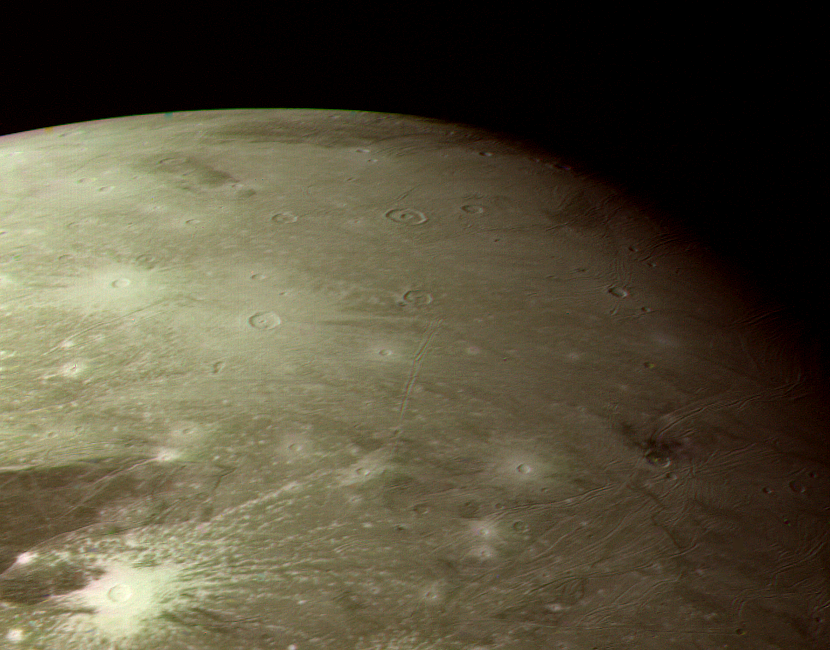

Bright Ray Craters in Ganymede’s Northern Hemisphere

GANYMEDE COLOR PHOTOS: This color picture as acquired by Voyager 1 during its approach to Ganymede on Monday afternoon (the 5th of March). At ranges between about 230 to 250 thousand km. The images show detail on the surface with a resolution of four and a half km. This picture is of a region in the northern hemisphere near the terminator. It shows a variety of impact structures, including both razed and unrazed craters, and the odd, groove-like structures discovered by Voyager in the lighter regions. The most striking features are the bright ray craters which have a distinctly ‘bluer’ color appearing white against the redder background. Ganymede’s surface is known to contain large amounts of surface ice and it appears that these relatively young craters have spread bright fresh ice materials over the surface. Likewise, the lighter color and reflectivity of the grooved areas suggests that here, too, there is cleaner ice. We see ray craters with all sizes of ray patterns, ranging from extensive systems of the crater in the southern part of this picture, which has rays at least 300-500 kilometers long, down to craters which have only faint remnants of bright ejects patterns (such as several of the craters in the southern half of PIA01516; P21262). This variation suggests that, as on the Moon, there are processes which act to darken ray material, probably ‘gardening’ by micrometeoroid impact. JPL manages and controls the Voyager project for NASA’s Office of Space Science.

Credit: NASA/JPL